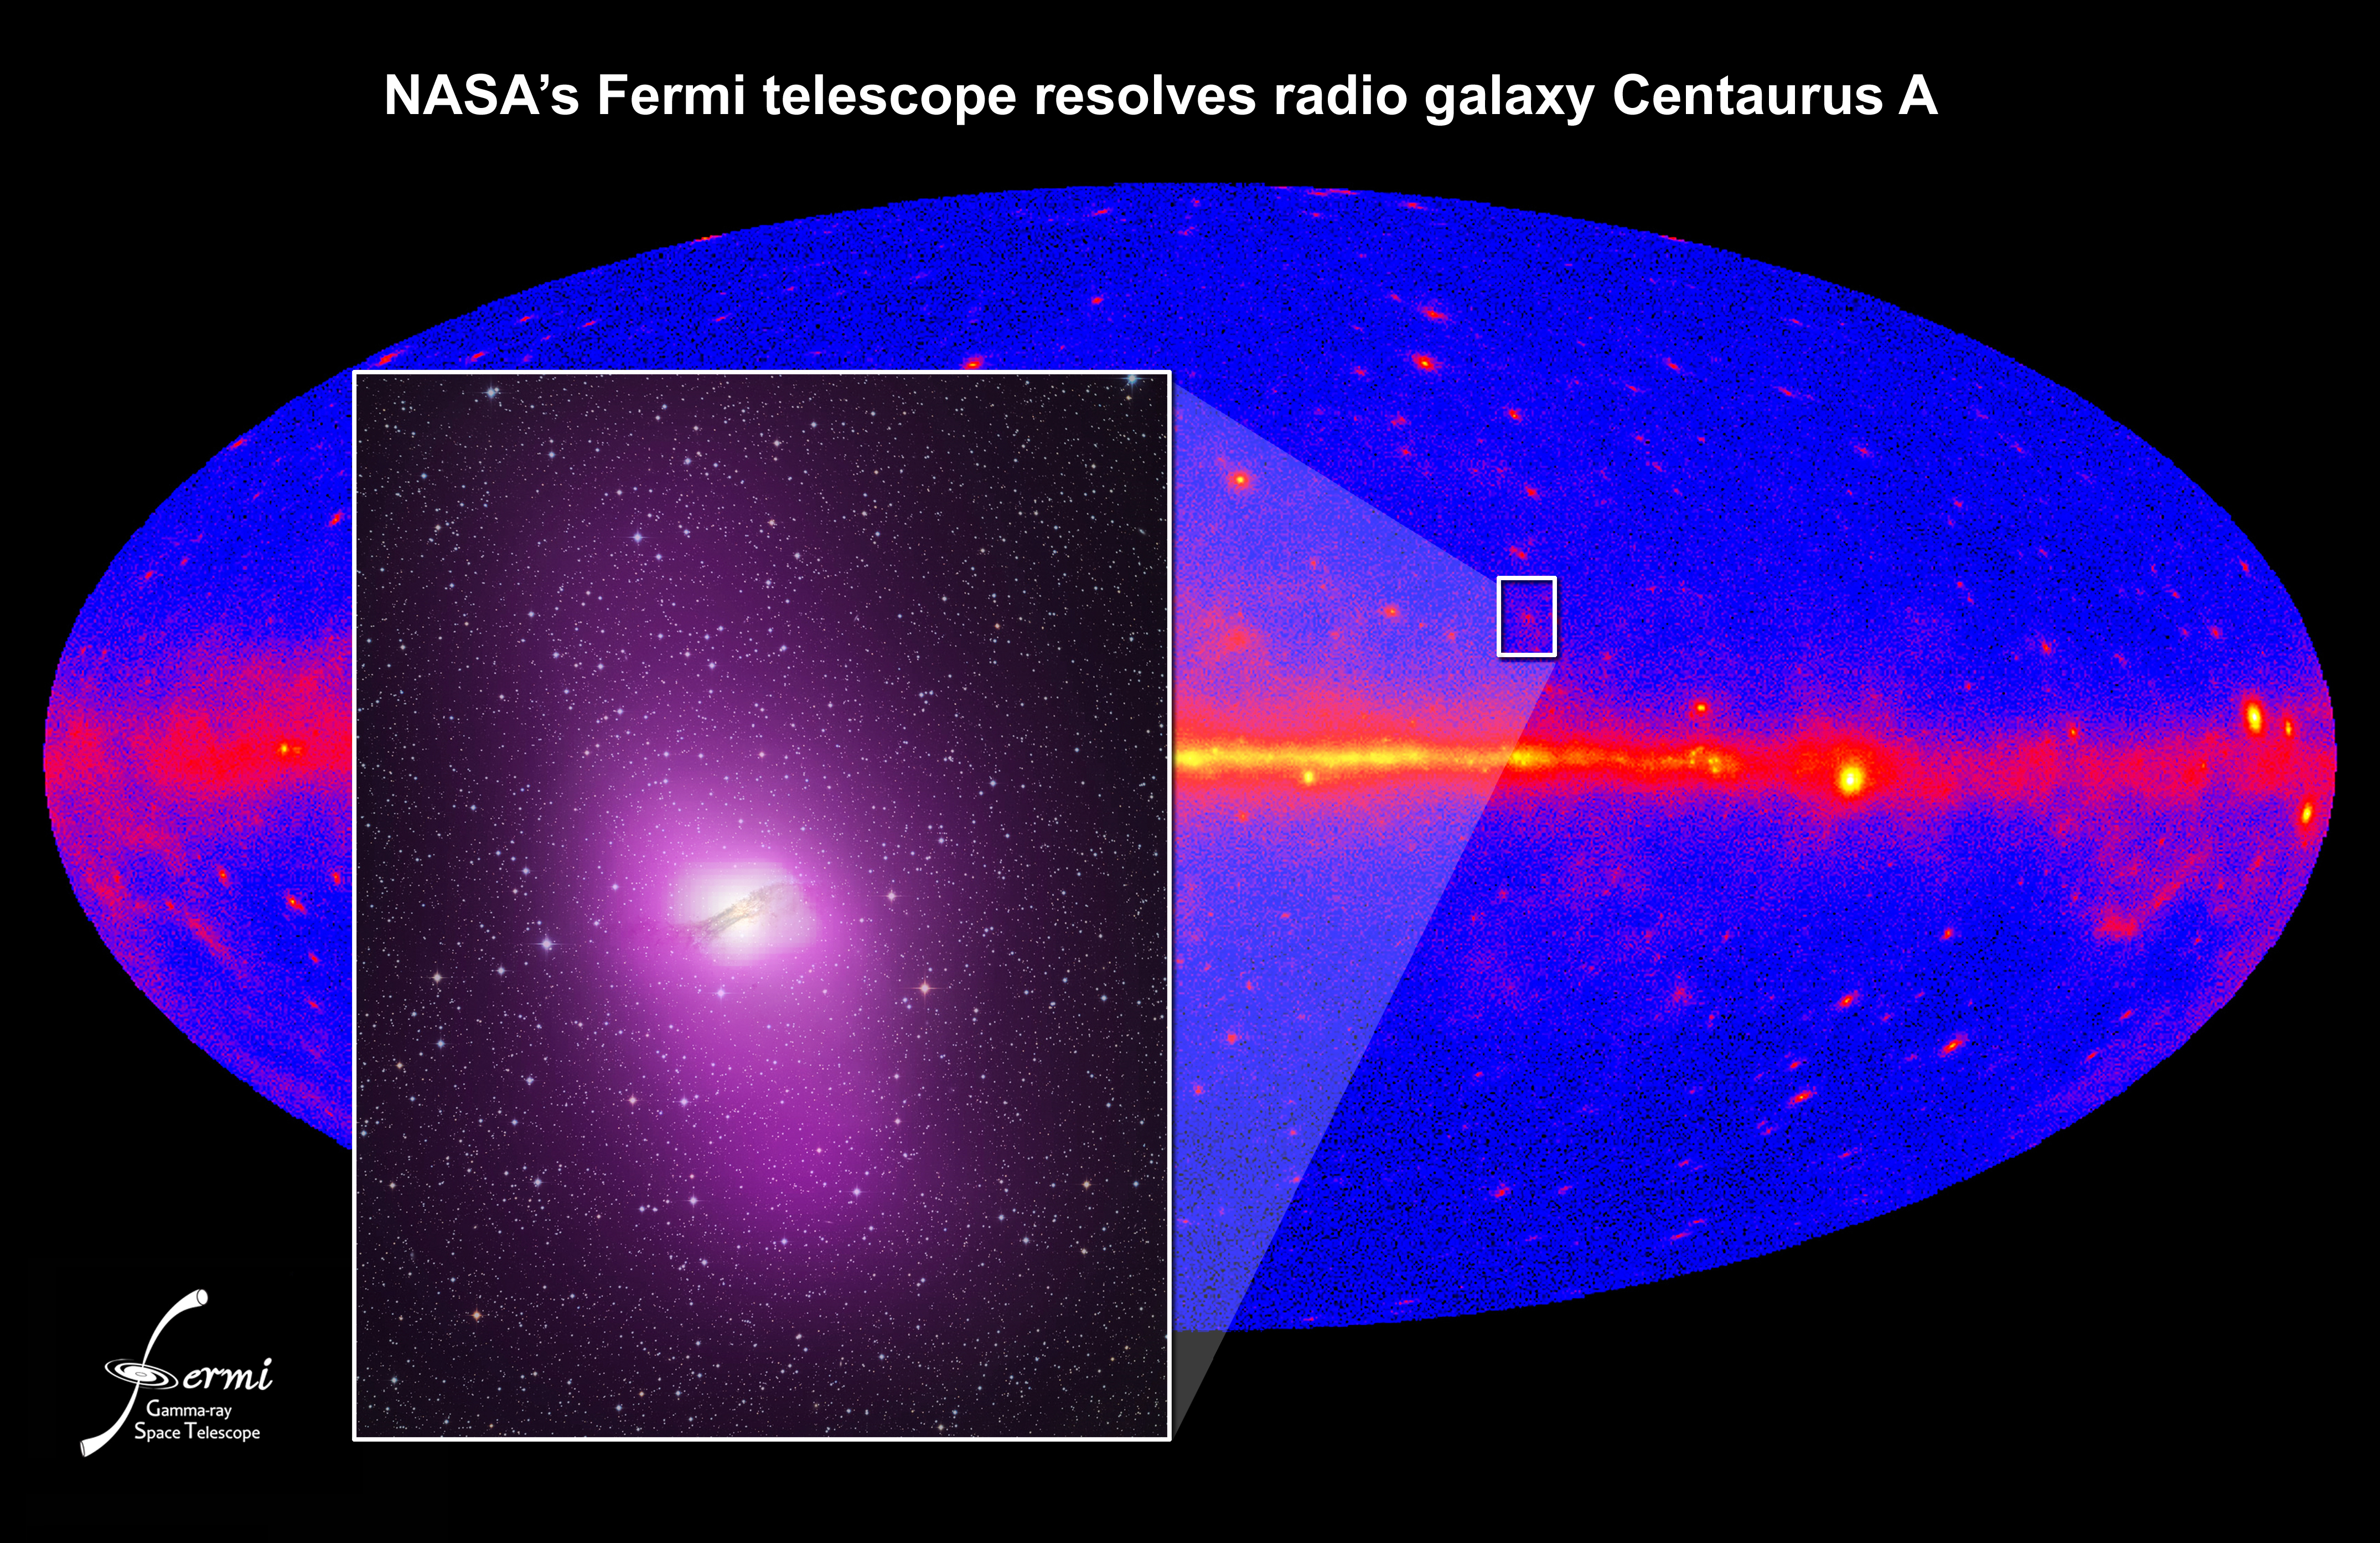

NASA's Fermi Telescope Resolves Radio Galaxy Centaurus A

NASA release April 1, 2010 Fermi's Large Area Telescope resolved high-energy gamma rays from an extended region around the active galaxy Centaurus A. The emission corresponds to million-light-year-wide radio-emitting gas thrown out by the galaxy's supersized black hole. This inset shows an optical/gamma-ray composite of the galaxy and its location on the Fermi one-year sky map.

Credit: NASA/DOE/Fermi LAT Collaboration, Capella Observatory